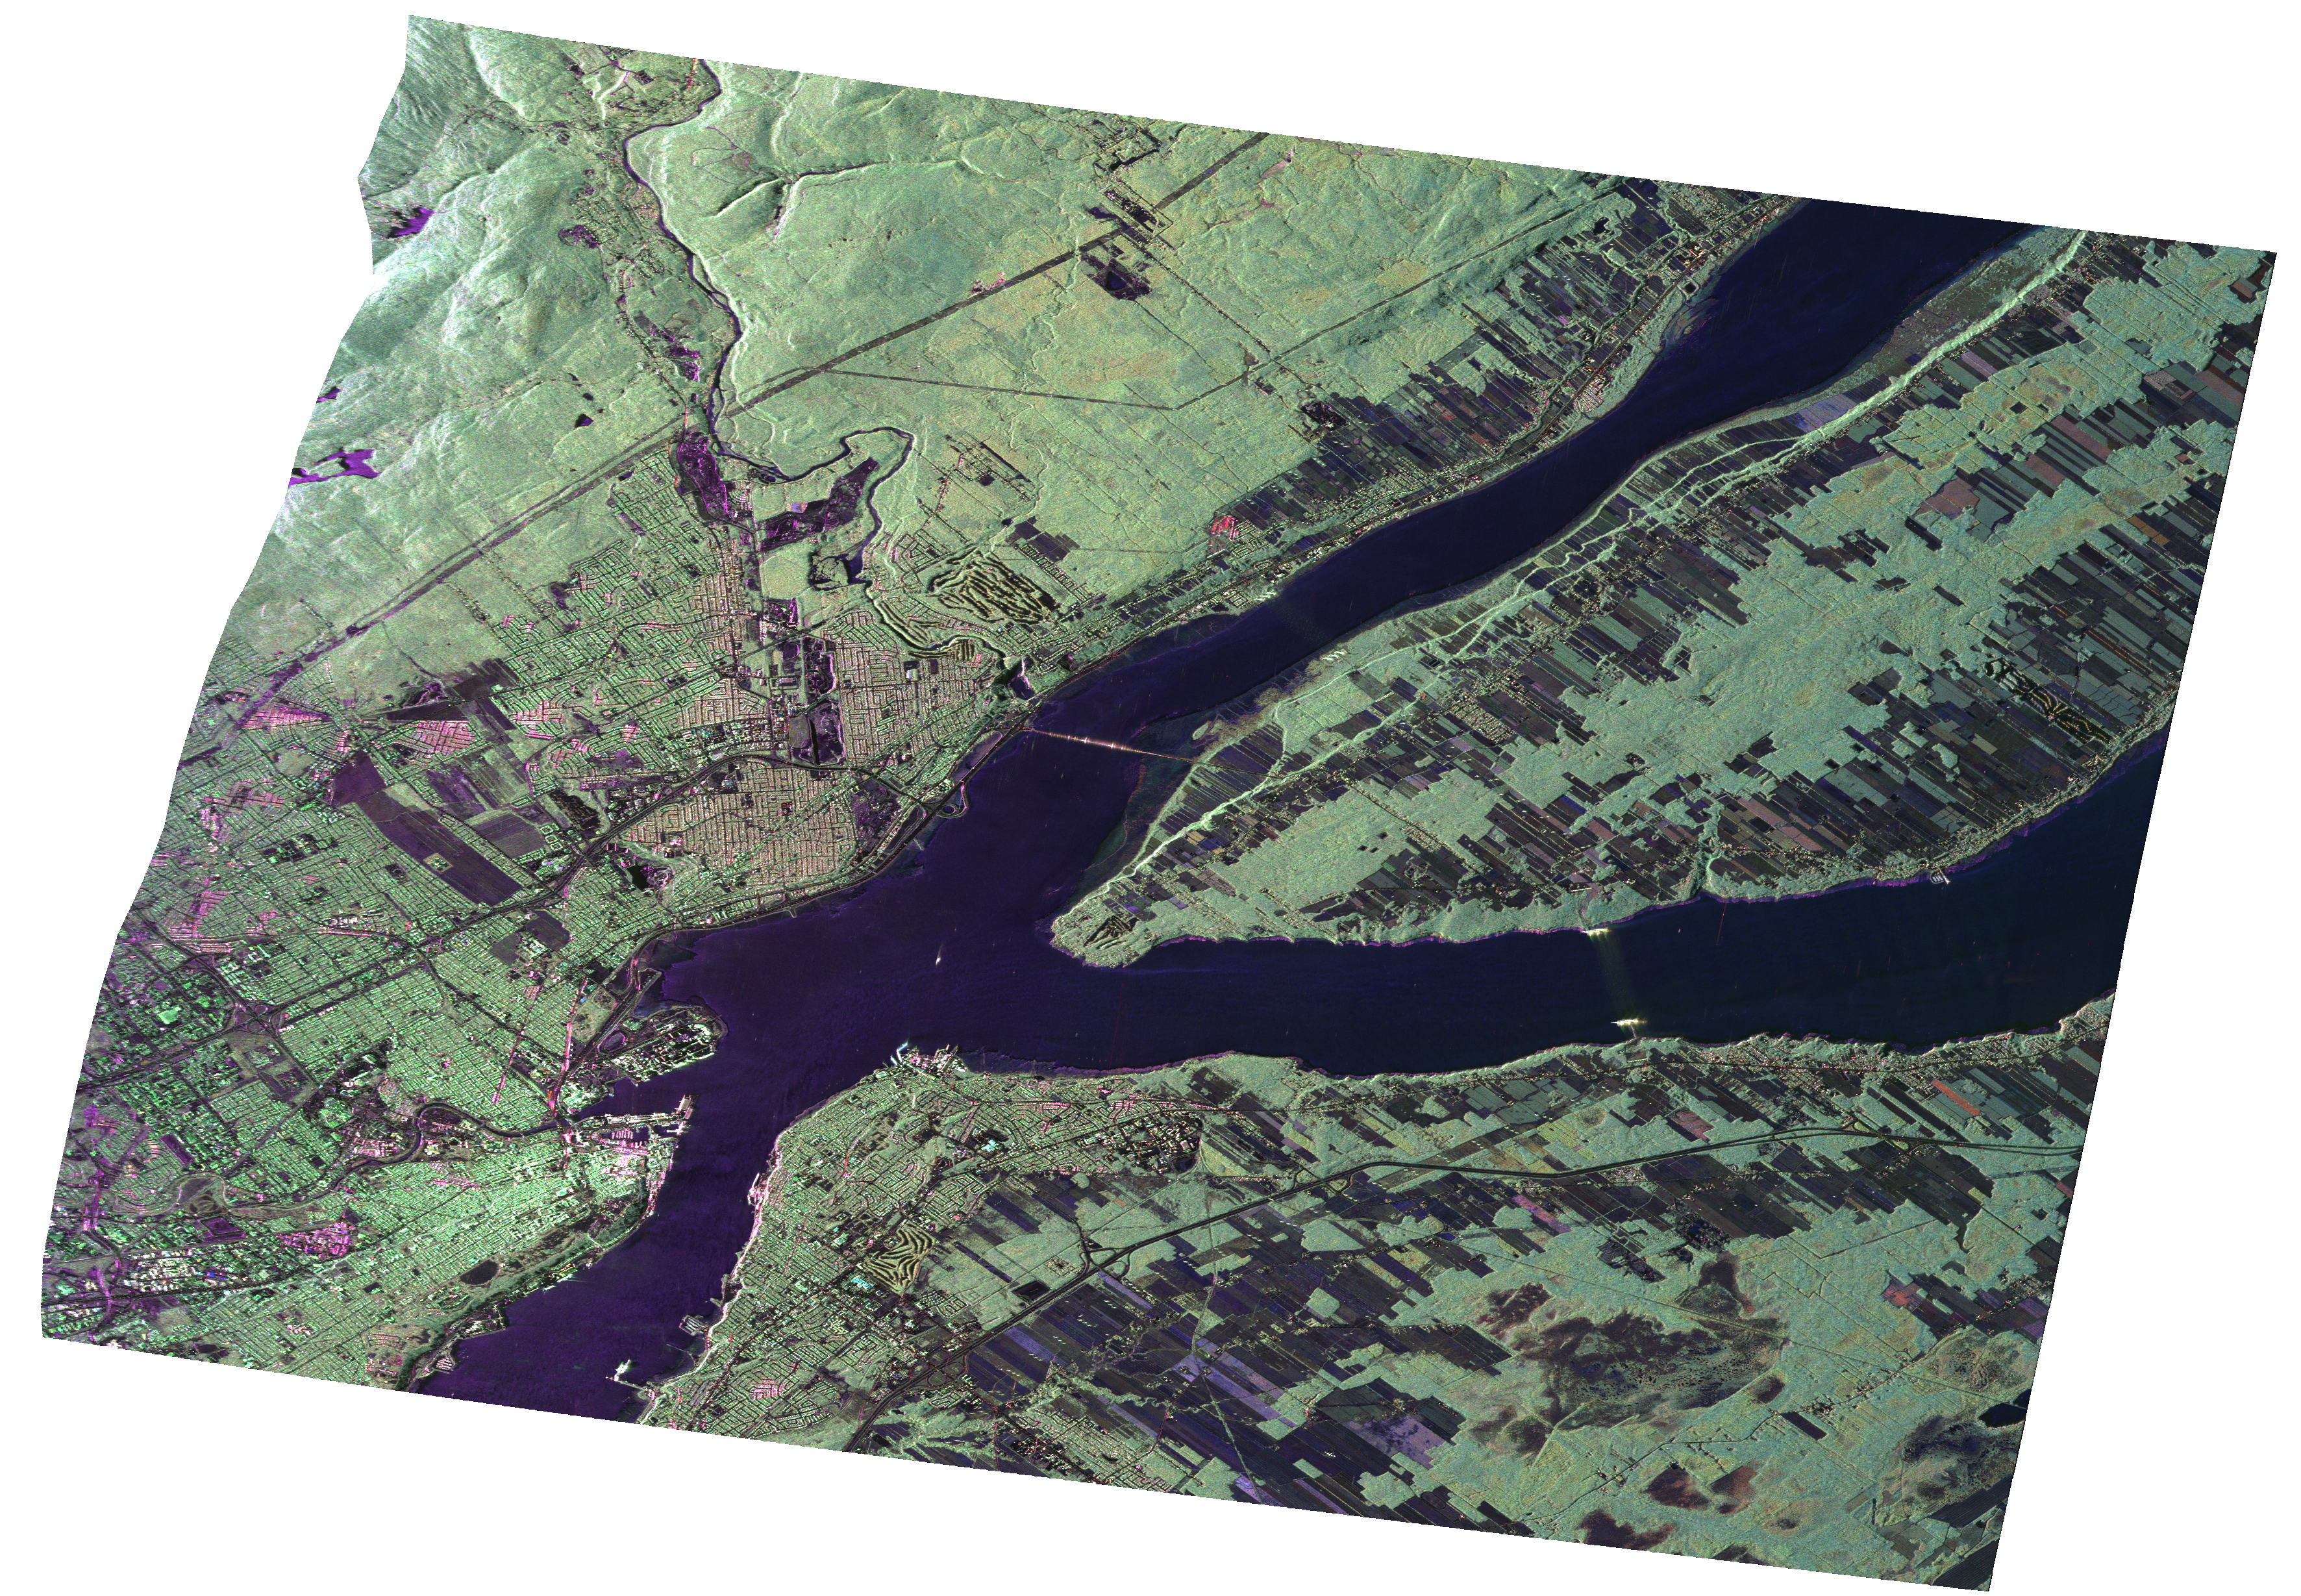

UAVSAR Radar Imagery of Boreal Forests Around Quebec City, Canada

JPL’s Uninhabited Aerial Vehicle Synthetic Aperture Radar (UAVSAR) collected this composite radar image around Québec City, Canada, during an 11-day campaign to study the structure of temperate and boreal forests. The campaign was funded by NASA’s Terrestrial Ecology Program to develop a methodology to estimate vegetation 3-D structure using radar and lidar. Dr. Marc Simard, the principal investigator, chose the “Réserve Faunique des Laurentides” just North of Québec City as an ideal site to study boreal forests. The Reserve covers an area of nearly 8,000 square kilometers and includes a high-altitude plateau with a boreal climate.

The image has a 5-meter resolution and shows an enormous amount of details. The St. Lawrence river is clearly visible (dark) with the large island called “Ile D’Orléans” (center right). Agricultural fields are darker than forested areas (e.g. region northwest corner) due to a relatively low biomass. The green color indicates “volume scattering,” which is due to microwave (radar) interaction with forest structures. Tones of green are due to differences in forest canopy architecture and biomass. The urban areas, have bright (white) features due to structures such as buildings. The roads are the fine dark lines.

UAVSAR is a reconfigurable polarimetric L-band synthetic aperture radar (SAR) specifically designed to acquire airborne repeat track SAR data for differential interferometric measurements. For more information about radar polarimetry, see http://www.ccrs.nrcan.gc.ca/resource/tutor/polarim/index_e.php. The radar is currently operating on a NASA Gulfstream-III aircraft based at Dryden and will eventually be ported to fly on an uninhabited, remote-piloted aircraft such as the Northrop Grumman Global Hawk. The radar was built at the Jet Propulsion Laboratory (JPL) with funding by the NASA Earth Science Technology Office (ESTO). UAVSAR is managed and operated by JPL under contract with the NASA Science Directorate.

Credit: NASA/JPL